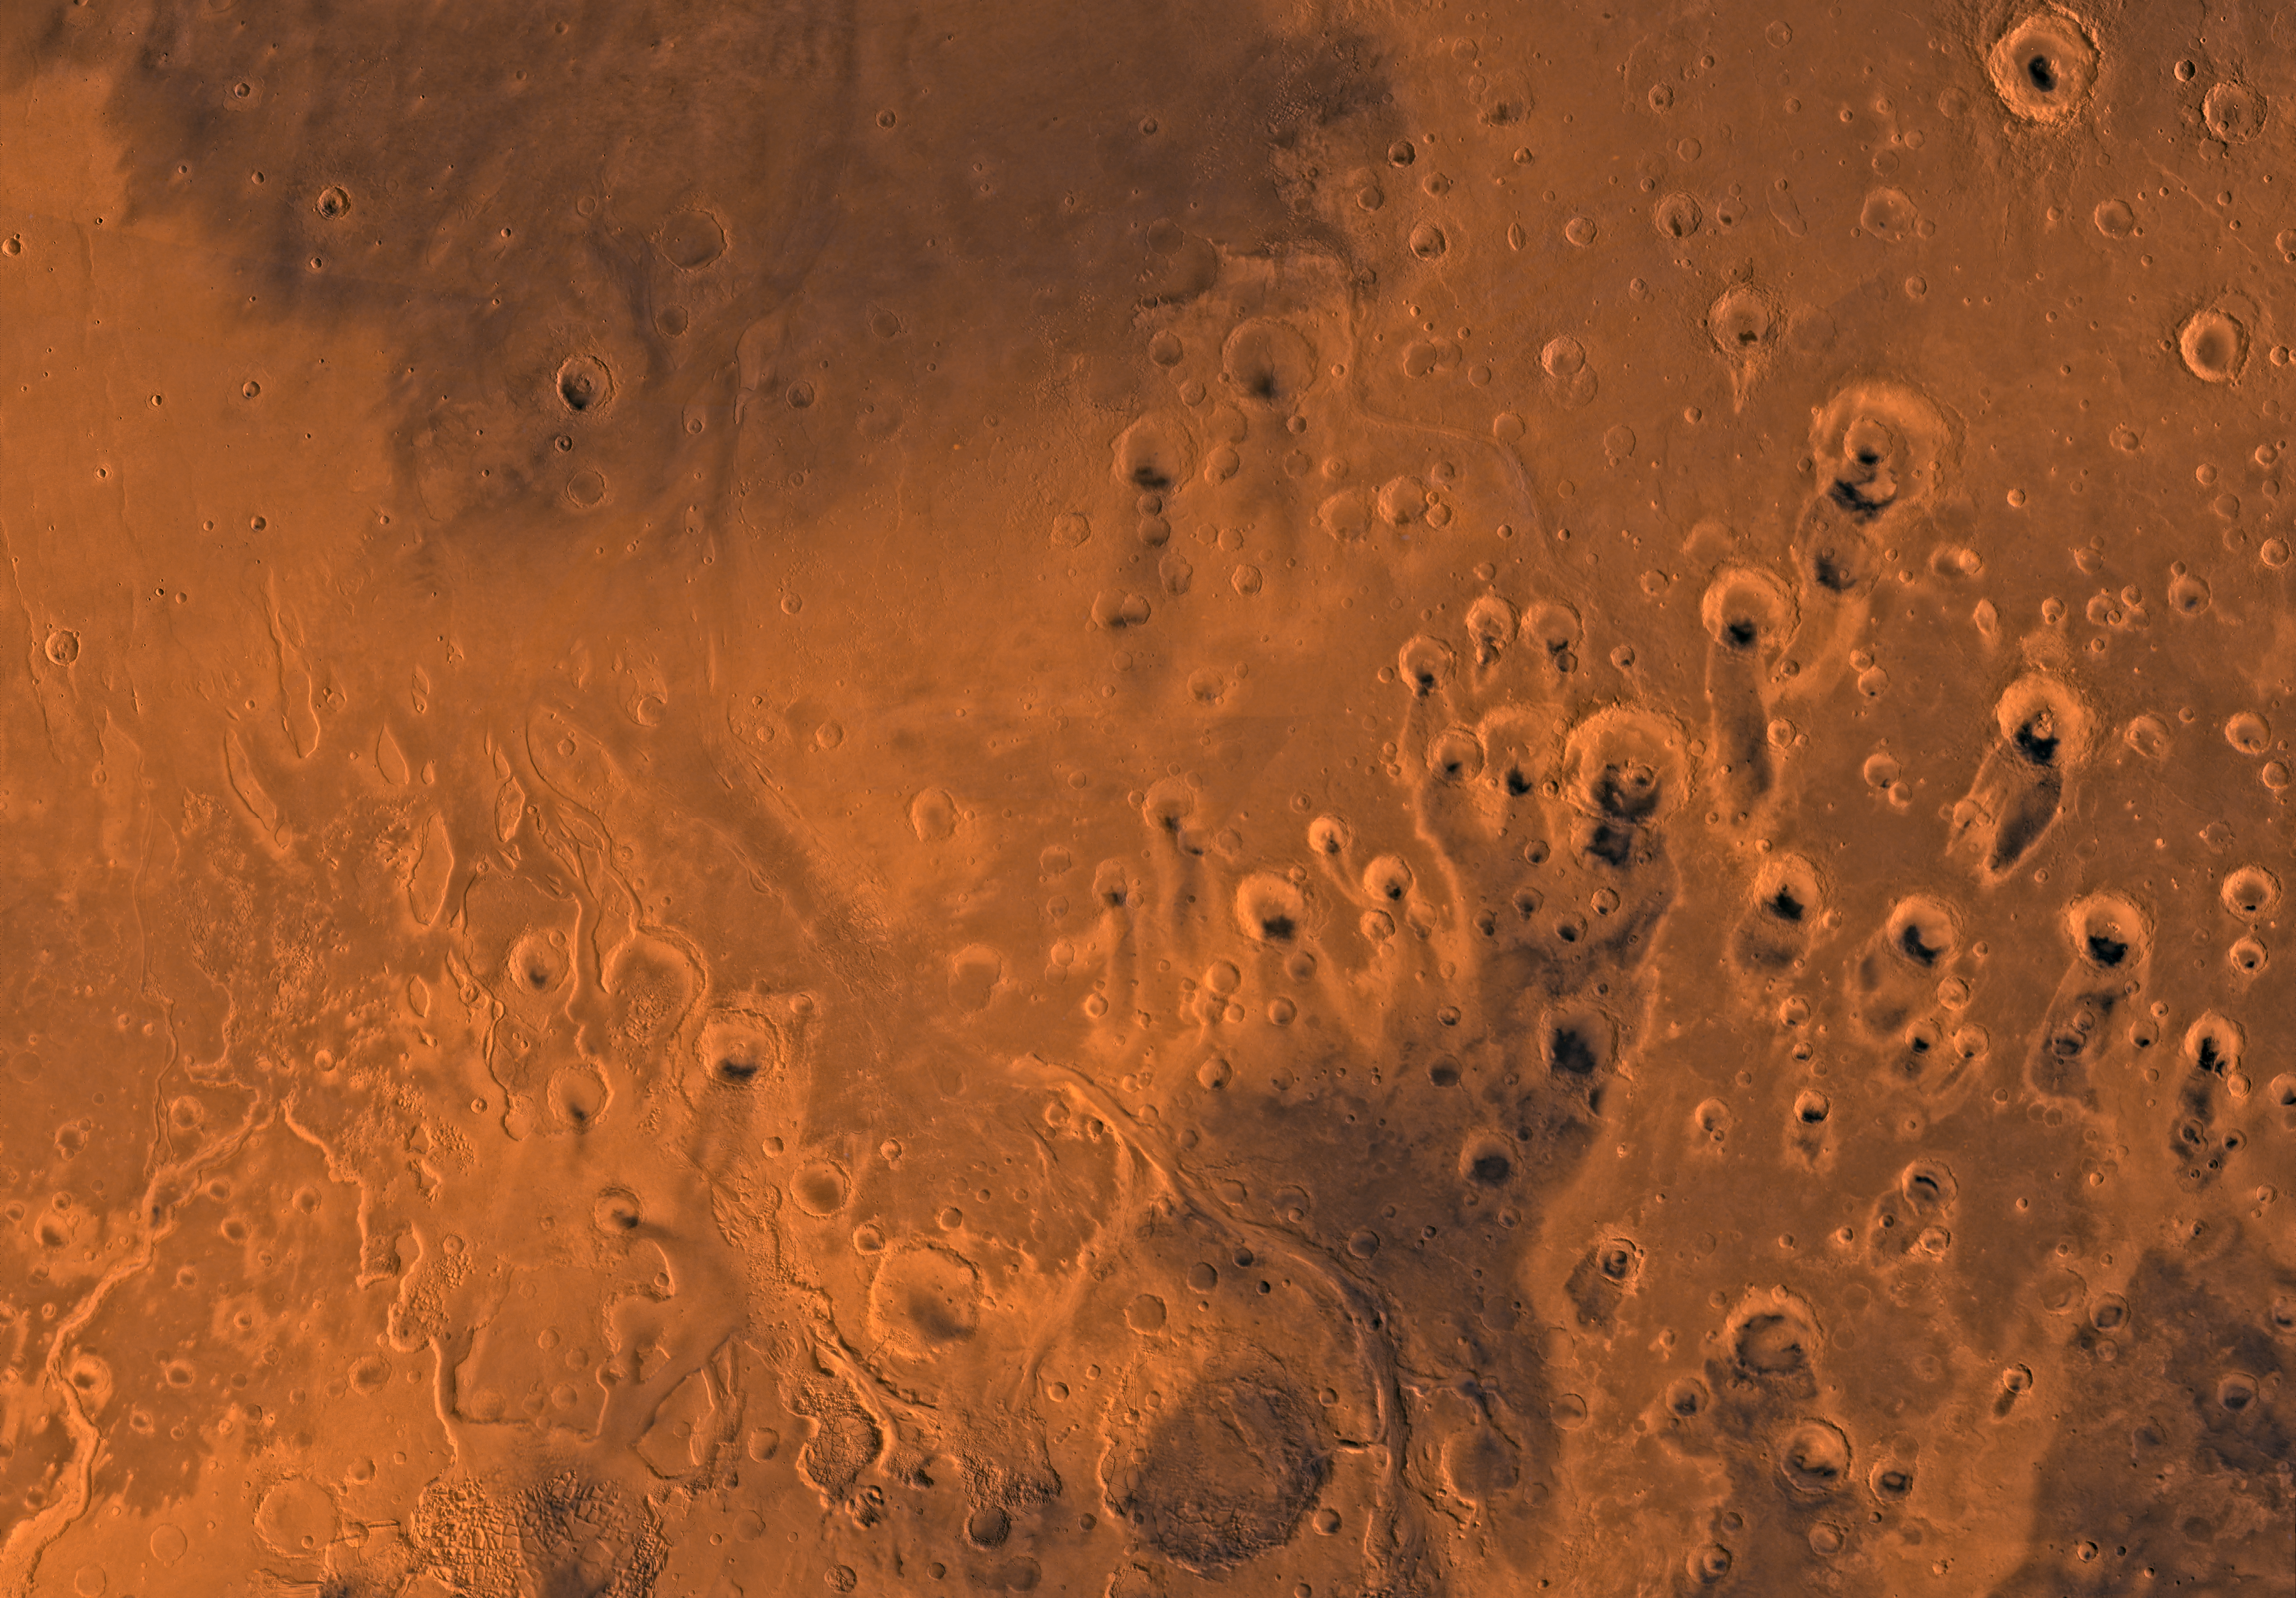

MC-11 Oxia Palus Region

Mars digital-image mosaic merged with color of the MC-11 quadrangle, Oxia Palus region of Mars. Heavily cratered highlands of the southeastern two-thirds are cut by several large outflow channels. These channels terminate at the dark large depression, Chryse basin, which contain relatively smooth plains in the northwestern part. Latitude range 0 to 30 degrees, longitude range 0 to 45 degrees.

Credit: NASA/JPL/USGS